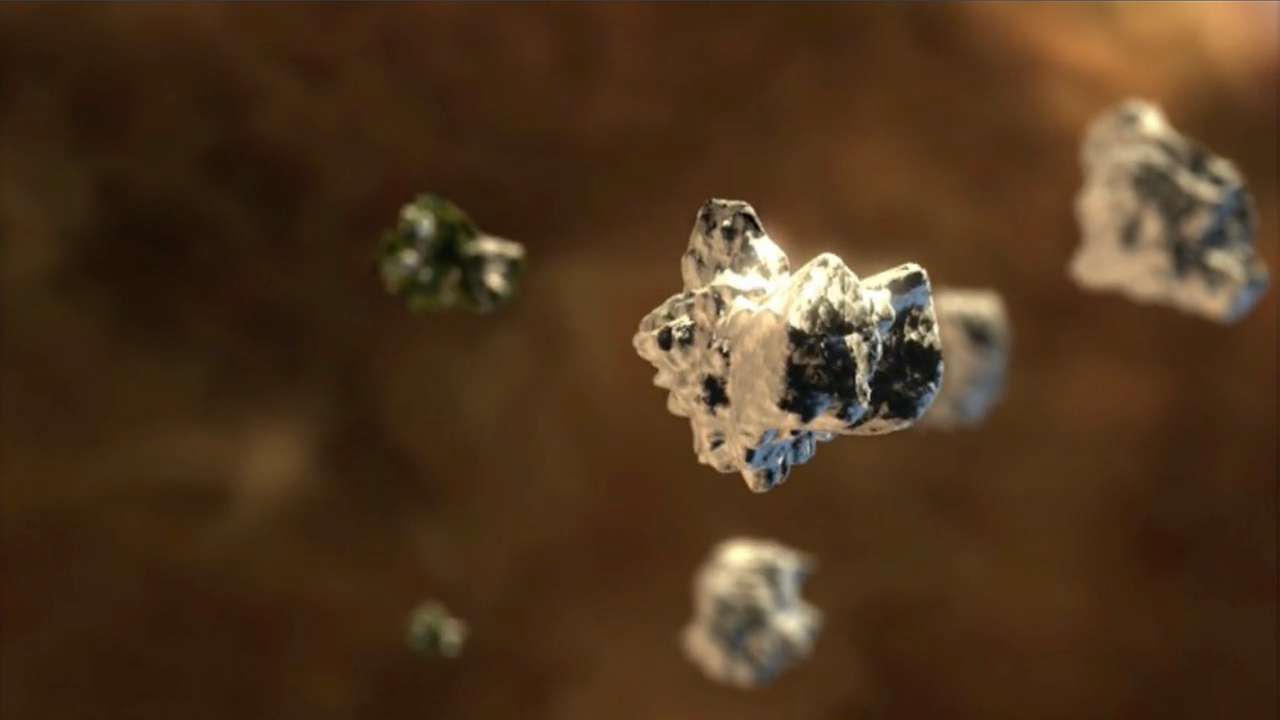

Ice Formation in a Protoplanetary Disk

In this animation we fly into a protoplanetary disk surrounding a young star. Within the disk, tiny dust grains accumulate layers of ice over thousands of years. These cosmic snowflakes are swept up by forming planets, delivering key ingredients for life.

Credit: Video: NASA, NASA-JPL, Robert Hurt (Caltech)